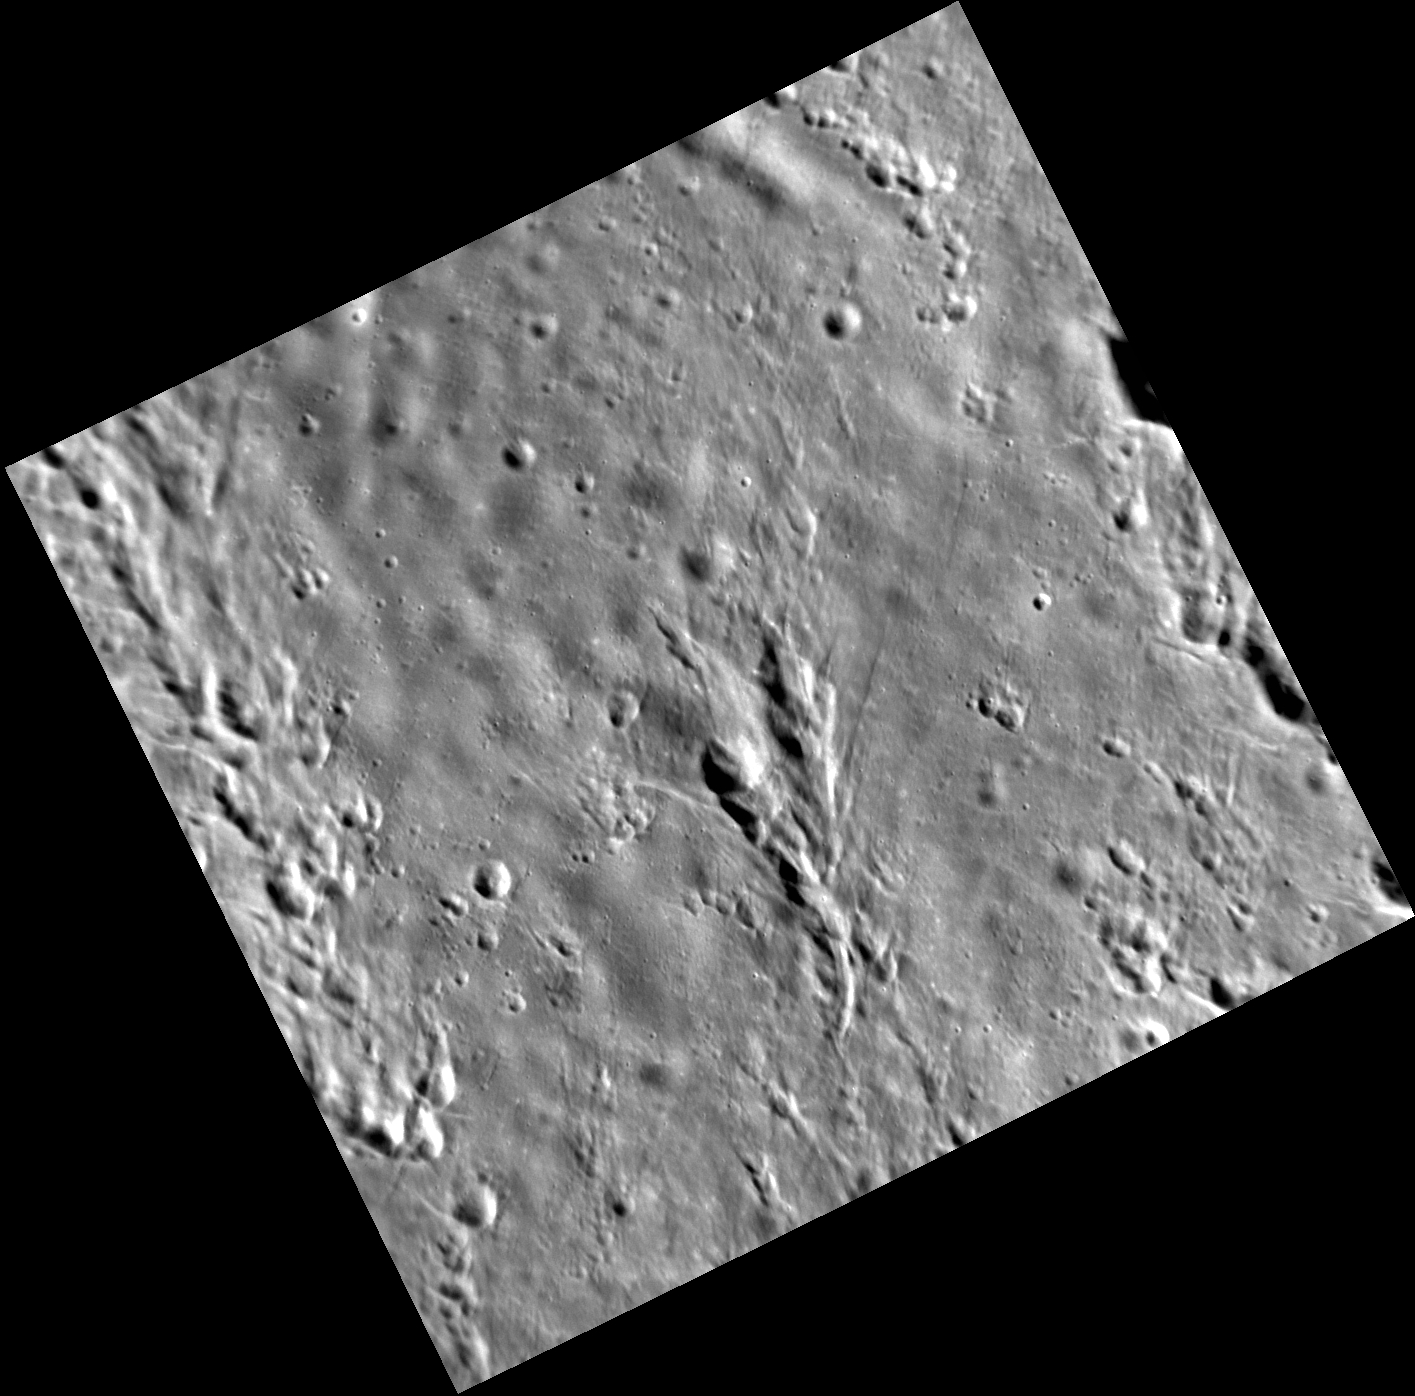

Secondary Concerns

This image above shows a common pattern of secondary craters. Secondary craters are formed when blocks of material are thrown out during the formation of an impact crater. The material that impacted the surface to form these secondaries likely originated from the creation of the crater Degas.

This image was acquired as part of the NAC ride-along imaging campaign. When data volume is available and MDIS is not acquiring images for its other campaigns, high-resolution NAC images are obtained of the surface. These images are designed not to interfere with other instrument observations but take full advantage of periods during the mission when extra data volume is available.

Date acquired: November 28, 2012
Image Mission Elapsed Time (MET): 262575756
Image ID: 3038775
Instrument: Narrow Angle Camera (NAC) of the Mercury Dual Imaging System (MDIS)
Center Latitude: 39.68°
Center Longitude: 231.8° E
Resolution: 24 meters/pixel
Scale: This image is ~27 km ( ~17 mi.) across.
Incidence Angle: 61.4°
Emission Angle: 16.6°
Phase Angle: 78.1°

The MESSENGER spacecraft is the first ever to orbit the planet Mercury, and the spacecraft’s seven scientific instruments and radio science investigation are unraveling the history and evolution of the Solar System’s innermost planet. Visit the Why Mercury? section of this website to learn more about the key science questions that the MESSENGER mission is addressing. During the one-year primary mission, MDIS acquired 88,746 images and extensive other data sets. MESSENGER is now in a year-long extended mission, during which plans call for the acquisition of more than 80,000 additional images to support MESSENGER’s science goals.

For information regarding the use of images, see the MESSENGER image use policy.

Credit: NASA/Johns Hopkins University Applied Physics Laboratory/Carnegie Institution of Washington